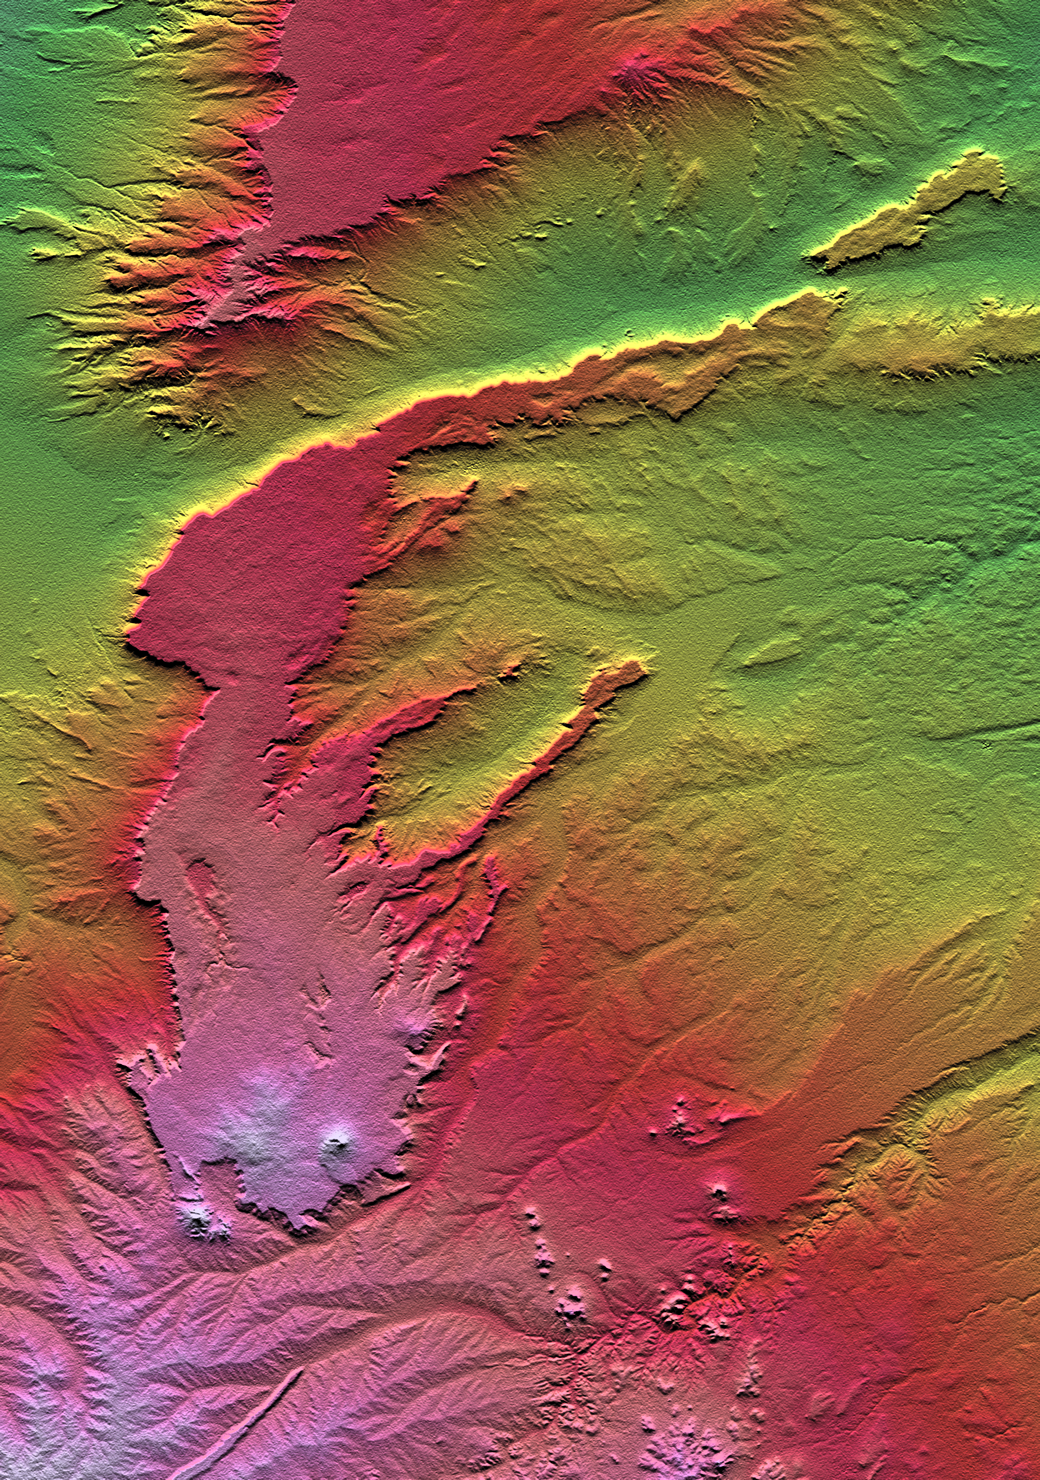

SRTM Colored Height and Shaded Relief: Lava plateaus in Argentina

All of the major landforms relate to volcanism and/or erosion in this Shuttle Radar Topography Mission scene of Patagonia, near La Esperanza, Argentina. The two prominent plateaus once formed a continuous surface that extended over much of this region. Younger volcanoes have grown through and atop the plateau, and one just south of this scene has sent a long, narrow flow down a stream channel (lower left). The topographic pattern shows that streams dominate the erosion processes in this arid environment even though wind is known to move substantial amounts of sediment here.

Two visualization methods were combined to produce this image: shading and color coding of topographic height. The shade image was derived by computing topographic slope in the north-south direction. Northern slopes appear bright and southern slopes appear dark, as would be the case at noon at this latitude in the southern hemisphere. Color-coding is directly related to topographic height, with green at the lower elevations, rising through yellow, red, and magenta, to white at the highest elevations.

Elevation data used in this image was acquired by the Shuttle Radar Topography Mission aboard the Space Shuttle Endeavour, launched on February 11, 2000. SRTM used the same radar instrument that comprised the Spaceborne Imaging Radar-C/X-Band Synthetic Aperture Radar (SIR-C/X-SAR) that flew twice on the Space Shuttle Endeavour in 1994. SRTM was designed to collect three-dimensional measurements of the Earth’s surface. To collect the 3-D data, engineers added a 60-meter-long (200-foot) mast, installed additional C-band and X-band antennas, and improved tracking and navigation devices. The mission is a cooperative project between NASA, the National Imagery and Mapping Agency (NIMA) of the U.S. Department of Defense, and the German and Italian space agencies. It is managed by NASA’s Jet Propulsion Laboratory, Pasadena, CA, for NASA’s Earth Science Enterprise, Washington, DC.

Size: 62.4 by 88.8 kilometers (38.7 by 55.1 miles)
Location: 40.0 deg. South lat., 68.6 deg. West lon.
Orientation: North toward the top
Image Data: Shaded and colored SRTM elevation model
Date Acquired: February 2000

Credit: NASA/JPL/NIMA